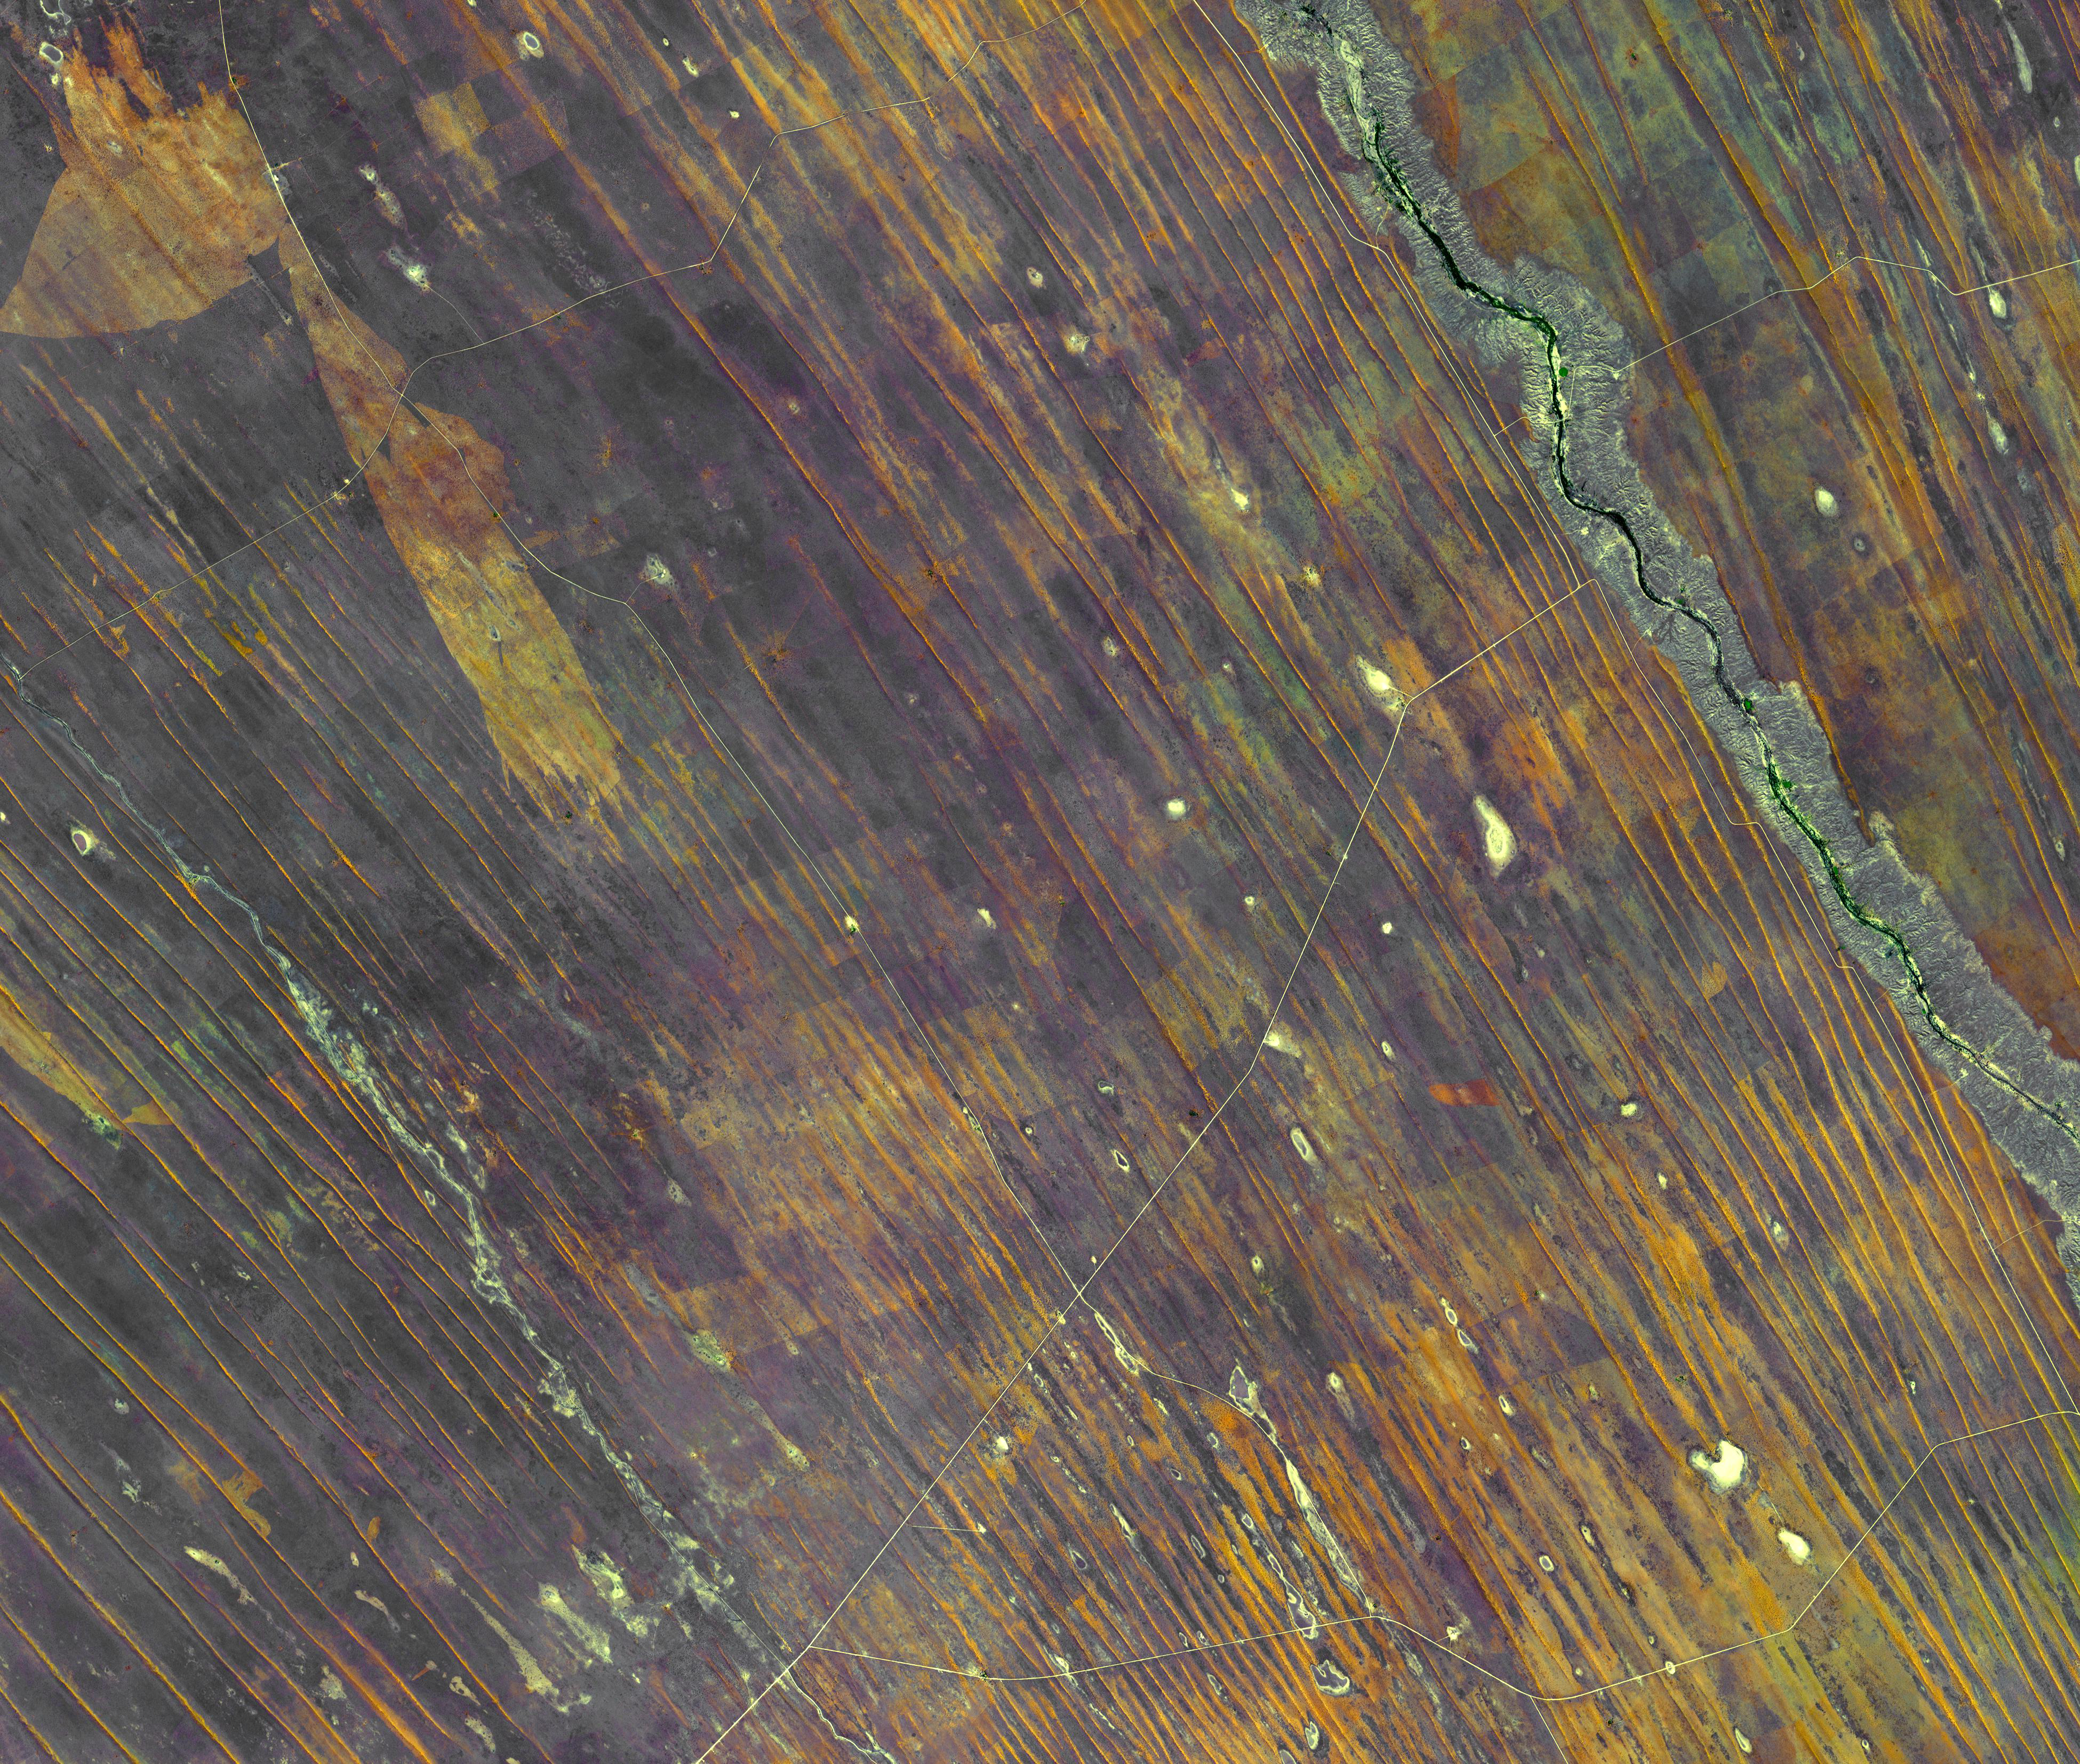

Sand Dunes, Namibia

Northern Namibia is known for its widespread bare and sinuous parallel dunes, most of them red.

With its 14 spectral bands from the visible to the thermal infrared wavelength region and its high spatial resolution of 15 to 90 meters (about 50 to 300 feet), ASTER images Earth to map and monitor the changing surface of our planet. ASTER is one of five Earth-observing instruments launched Dec. 18, 1999, on Terra. The instrument was built by Japan’s Ministry of Economy, Trade and Industry. A joint U.S./Japan science team is responsible for validation and calibration of the instrument and data products.

The broad spectral coverage and high spectral resolution of ASTER provides scientists in numerous disciplines with critical information for surface mapping and monitoring of dynamic conditions and temporal change. Example applications are: monitoring glacial advances and retreats; monitoring potentially active volcanoes; identifying crop stress; determining cloud morphology and physical properties; wetlands evaluation; thermal pollution monitoring; coral reef degradation; surface temperature mapping of soils and geology; and measuring surface heat balance.

The U.S. science team is located at NASA’s Jet Propulsion Laboratory, Pasadena, Calif. The Terra mission is part of NASA’s Science Mission Directorate, Washington, D.C.

Credit: NASA/GSFC/METI/ERSDAC/JAROS, and U.S./Japan ASTER Science Team